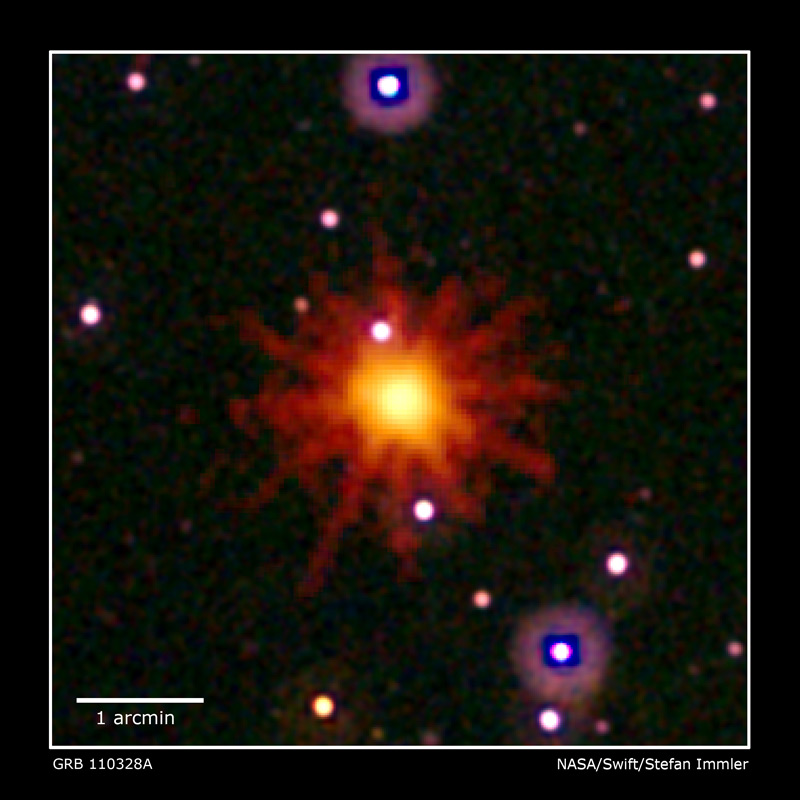

Swift Images of GRB 110328A

Images from Swift's Ultraviolet/Optical (in white and purple) and X-ray telescopes (in yellow and red) were combined in this view of GRB 110328A. The blast was detected only in X-rays, which were collected over a 3.4-hour period on March 28, 2011.

Credit: NASA, Swift, and S. Immler (NASA GSFC)